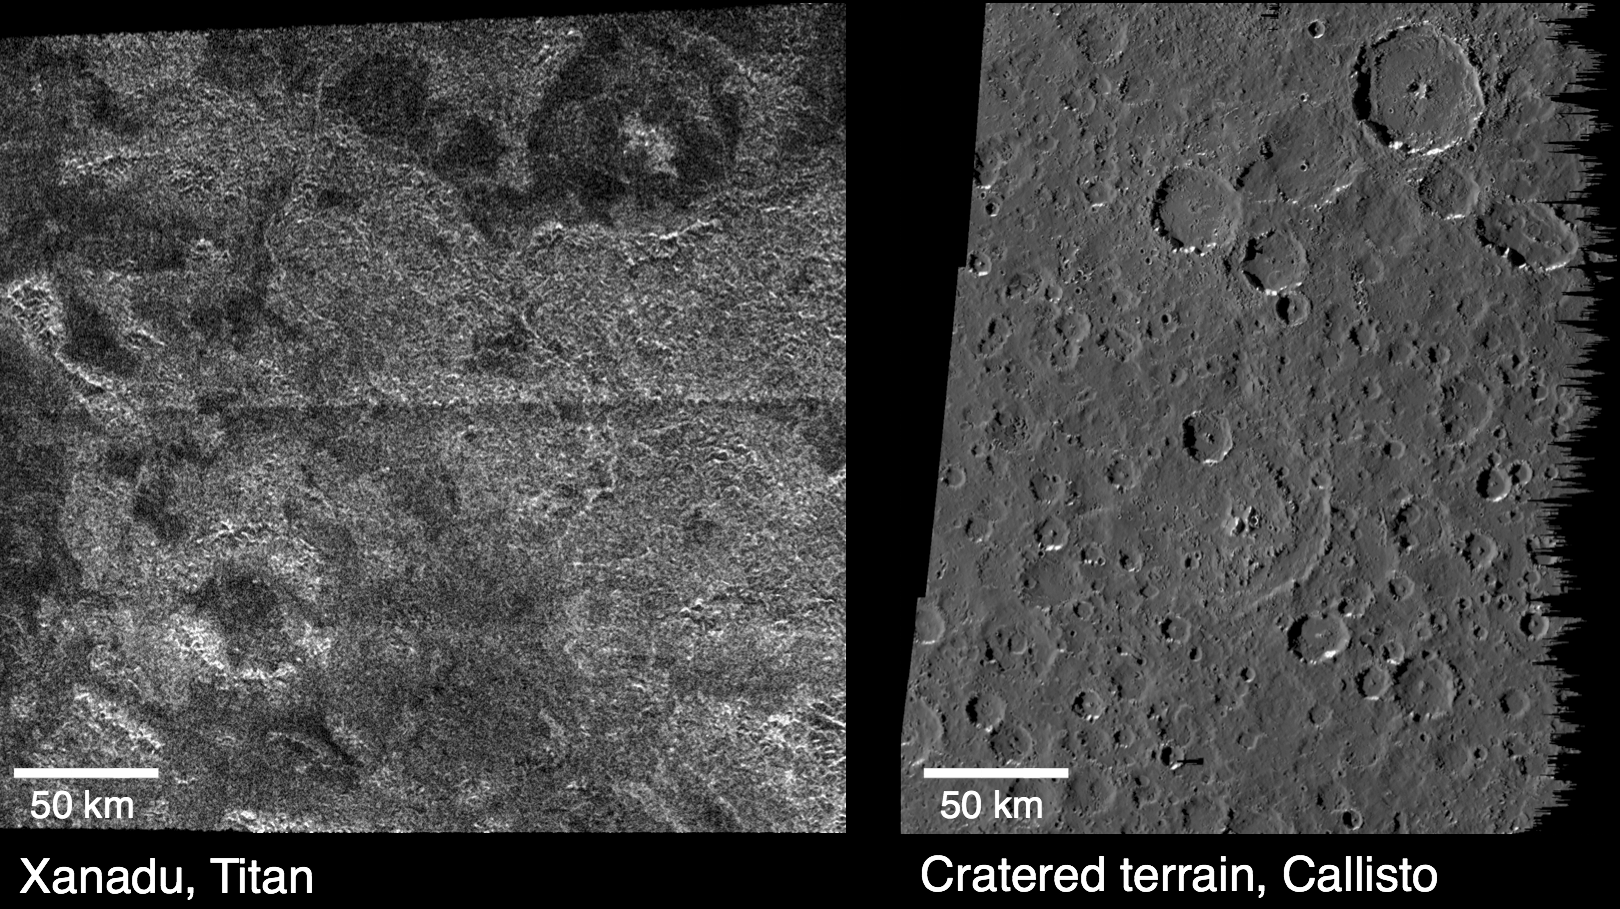

Titan and Callisto

These images compare surface features observed by NASA’s Cassini spacecraft at the Xanadu region on Saturn’s moon Titan (left), and features observed by NASA’s Galileo spacecraft on Jupiter’s cratered moon Callisto (right). The Cassini radar image, obtained on a Titan flyby April 30, 2006, is centered on 10 degrees south latitude and 85 degrees west longitude. The Galileo camera image, obtained on June 25, 1997, is centered on 6 degrees south latitude and 7 degrees west longitude. Titan may originally have had a cratered landscape similar to Callisto that has since been eroded by rainfall and runoff. There are many large circular features in Titan’s Xanadu region that have some of the characteristics of impact craters — such as central peaks and inward-facing circular cliffs — which make scientists think they are, in fact, eroded impact craters. The surface of Callisto also has a substantially eroded cratered landscape.

The Cassini-Huygens mission is a cooperative project of NASA, the European Space Agency and the Italian Space Agency. The Jet Propulsion Laboratory, a division of the California Institute of Technology in Pasadena, manages the mission for NASA’s Science Mission Directorate. The Cassini orbiter was designed, developed and assembled at JPL. The radar instrument was built by JPL and the Italian Space Agency, working with team members from the United States and several European countries.

Credit: NASA/JPL-Caltech/ASI